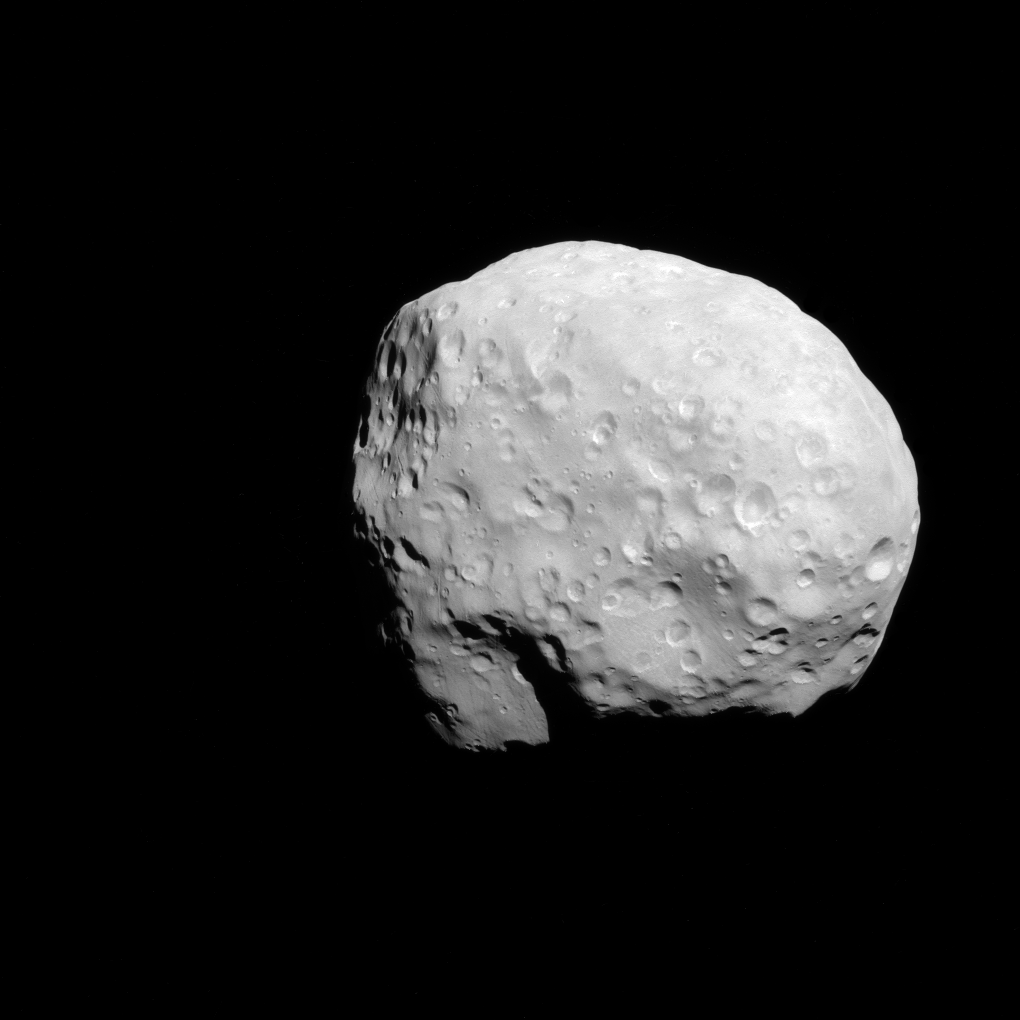

Examining Epimetheus

NASA’s Cassini spacecraft captured this view of Saturn’s moon Epimetheus (116 kilometers, or 72 miles across) during a moderately close flyby on Dec. 6, 2015. This is one of Cassini’s highest resolution views of the small moon, along with PIA09813.

This view looks toward the Saturn facing side of Epimetheus. North on Epimetheus is up. The image was taken in green polarized light with the Cassini spacecraft narrow-angle camera.

The view was acquired at a distance of approximately 22,000 miles (35,000 kilometers) from Epimetheus and at a Sun-Epimetheus-spacecraft, or phase, angle of 28 degrees. Image scale is 697 feet (212 meters) per pixel.

The Cassini mission is a cooperative project of NASA, ESA (the European Space Agency) and the Italian Space Agency. The Jet Propulsion Laboratory, a division of the California Institute of Technology in Pasadena, manages the mission for NASA’s Science Mission Directorate, Washington. The Cassini orbiter and its two onboard cameras were designed, developed and assembled at JPL. The imaging operations center is based at the Space Science Institute in Boulder, Colorado.

Credit: NASA/JPL-Caltech/Space Science Institute